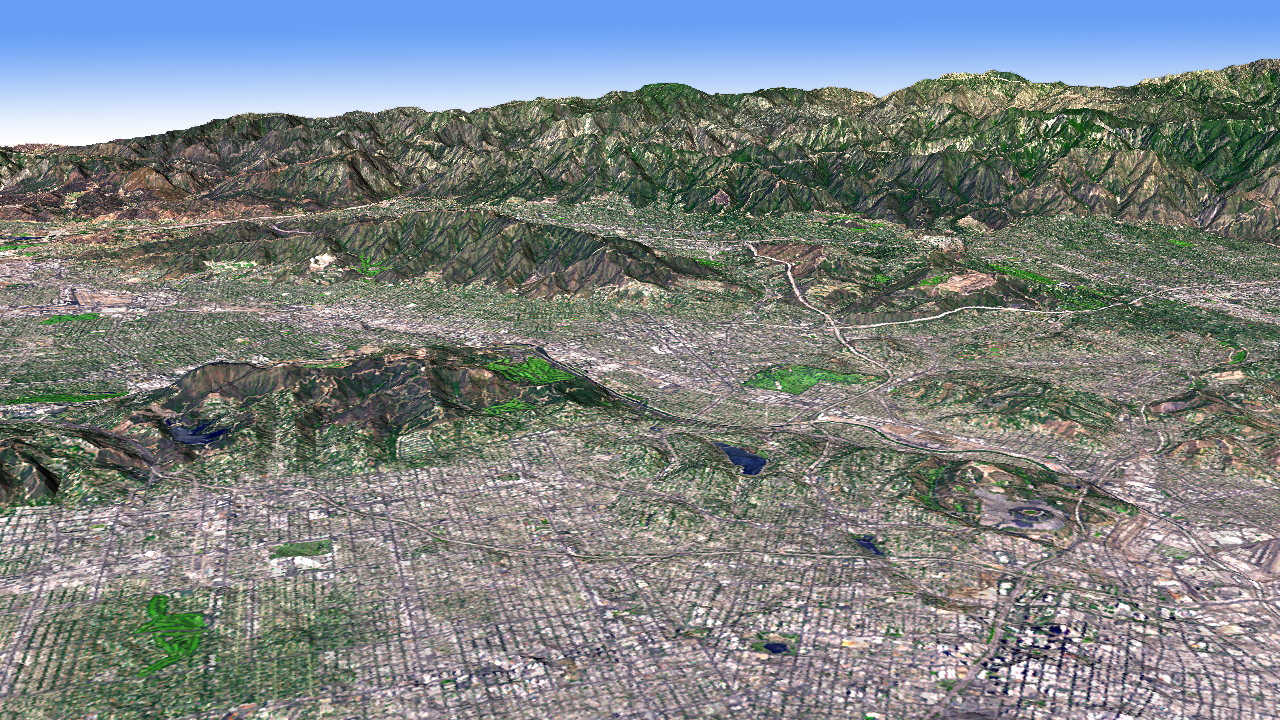

Los Angeles Basin

The Los Angeles Basin is bordered on the north by the San Gabriel Mountains. Other smaller basins are separated by smaller mountain ranges, like the Verdugo Hills, and the Santa Monica Mountains. In this perspective view looking to the northwest, Advanced Spaceborne Thermal Emission and Reflection Radiometer (ASTER) simulated natural color image data were draped over digital topography from the ASTER Global Digital Elevation Model (GDEM) data set. Dodger Stadium is visible in the lower right, and NASA’s Jet Propulsion Laboratory is the light- colored area at the foot of the mountains in the upper right of the image. The ASTER data were acquired August 15, 2006, and are located near 34.1 degrees north latitude, 118.2 degrees west longitude.

With its 14 spectral bands from the visible to the thermal infrared wavelength region and its high spatial resolution of 15 to 90 meters (about 50 to 300 feet), ASTER images Earth to map and monitor the changing surface of our planet. ASTER is one of five Earth-observing instruments launched December 18, 1999, on NASA’s Terra satellite. The instrument was built by Japan’s Ministry of Economy, Trade and Industry. A joint U.S./Japan science team is responsible for validation and calibration of the instrument and the data products.

The broad spectral coverage and high spectral resolution of ASTER provides scientists in numerous disciplines with critical information for surface mapping and monitoring of dynamic conditions and temporal change. Example applications are: monitoring glacial advances and retreats; monitoring potentially active volcanoes; identifying crop stress; determining cloud morphology and physical properties; wetlands evaluation; thermal pollution monitoring; coral reef degradation; surface temperature mapping of soils and geology; and measuring surface heat balance.

The U.S. science team is located at NASA’s Jet Propulsion Laboratory, Pasadena, Calif. The Terra mission is part of NASA’s Science Mission Directorate.

Credit: NASA/GSFC/METI/ERSDAC/JAROS, and U.S./Japan ASTER Science Team